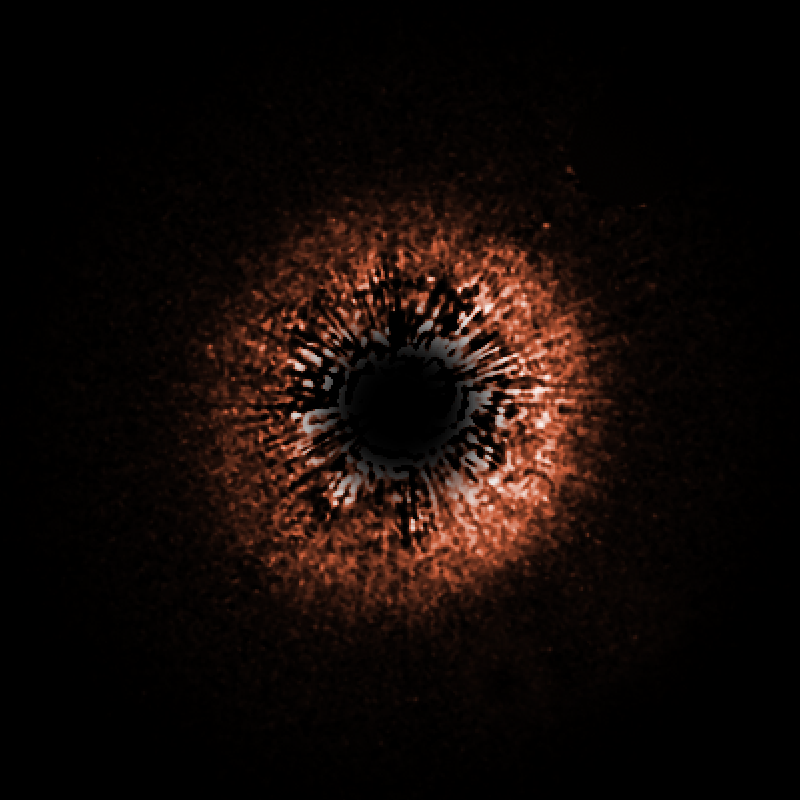

Debris Disks Around Sun-Like Star HD 107146

This is a false-color view of a planetary debris disk encircling the star HD 107146, a yellow dwarf star very similar to our Sun, though it is much younger (between 30 and 250 million years old, compared to the almost 5 billion years age of the Sun). The star is 88 light-years away from Earth. This is the only disk to have been imaged around a star so much like our own. The slight brightness on one side of the disk is due to the fact that small dust particles scatter more light when they are between Earth and the star, rather than behind the star. This suggests that the bright side is closer to us. The disk is redder than the star whose light it reflects, indicating that it contains grains one two-thousandth of a millimeter in size (about 100 times smaller than household dust).

Our Sun is believed to have a ring of dust around it, lying just beyond the orbit of Neptune, although it is ten times narrower than the one around HD 107146. Our solar system also has between 1,000 and 10,000 times less dust. The size of the ring, its the thickness, and the amount of dust make it unlikely that HD 107146 will ever evolve into a system like our own. This is interesting, as it shows that the planetary systems around the same kind of stars may have very different evolutionary paths.

Credit: NASA/ESA/D.R. Ardila (JHU)